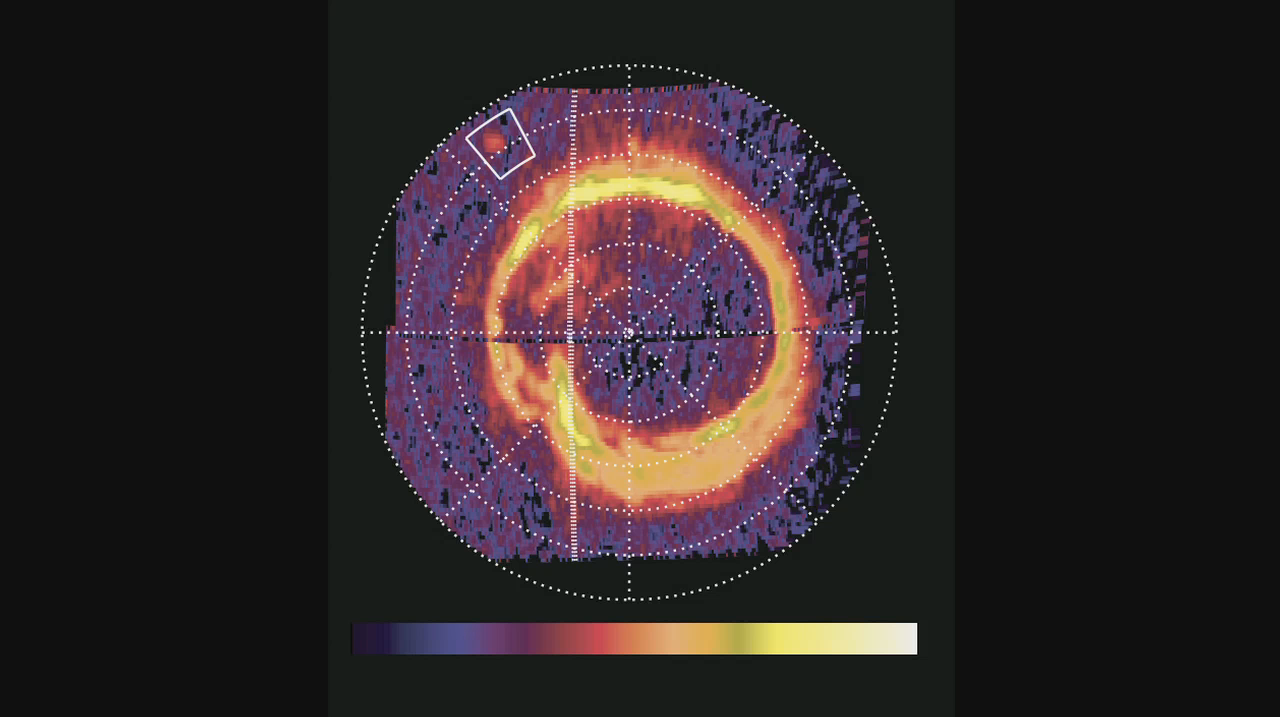

Movie of Enceladus “Footprint” on Saturn

NASA’s Cassini spacecraft has spotted a glowing patch of ultraviolet light near Saturn’s north pole that marks the presence of an electrical circuit that connects Saturn with its moon Enceladus. This newly discovered patch occurs at the “footprint” of the magnetic connection between Saturn and Enceladus and indicates electrons and ions accelerating along magnetic field lines. White boxes indicate the location of this footprint, which scientists have long predicted but never before seen.

The patch glows because of the same phenomenon that makes Saturn’s well-known north and south polar auroras glow: energetic electrons diving into the planet’s atmosphere. However, the footprint is not connected to the rings of auroras around Saturn’s poles.

The three spot detections in the movie were obtained by Cassini’s ultraviolet imaging spectrograph on at 8:00 p.m. and 9:20 p.m. PST on Aug. 25, 2008, and 1:02 a.m. PST on Aug. 26 (3:00 a.m., 4:20 a.m. and 8:02 a.m. UTC on Aug. 26), a period of time spanning five hours and two minutes. The footprint moved according to changes in the position of Enceladus. In the image, the colors represent how bright the extreme ultraviolet emissions are. The lowest emission areas (one to two extreme ultraviolet counts per pixel) are in black/blue. The brightest emission areas (500 to 1,000 extreme ultraviolet counts per pixel) are in yellow/white.

The footprint was located about 65 degrees north latitude. It measured about 1,200 kilometers (750 miles) in the longitude direction and less than 400 kilometers (250 miles) in latitude, covering an area comparable to that of California or Sweden.

In the brightest image the footprint shone with an ultraviolet light intensity of about 1.6 kilorayleighs, far less than the Saturnian polar auroral rings. This is comparable to the faintest aurora visible at Earth without a telescope in the visible light spectrum. The sun was illuminating Saturn’s north pole from the left and the footprint was on the day side of the planet. The night side of the planet was to the right of the hashed line.

The Cassini-Huygens mission is a cooperative project of NASA, the European Space Agency and the Italian Space Agency. NASA’s Jet Propulsion Laboratory, a division of the California Institute of Technology in Pasadena, manages the mission for NASA’s Science Mission Directorate, Washington, D.C. The Cassini orbiter was designed, developed and assembled at JPL. The ultraviolet imaging spectrograph was designed and built at, and the team is based at the University of Colorado, Boulder.

Credit: NASA/JPL/University of Colorado/Central Arizona College